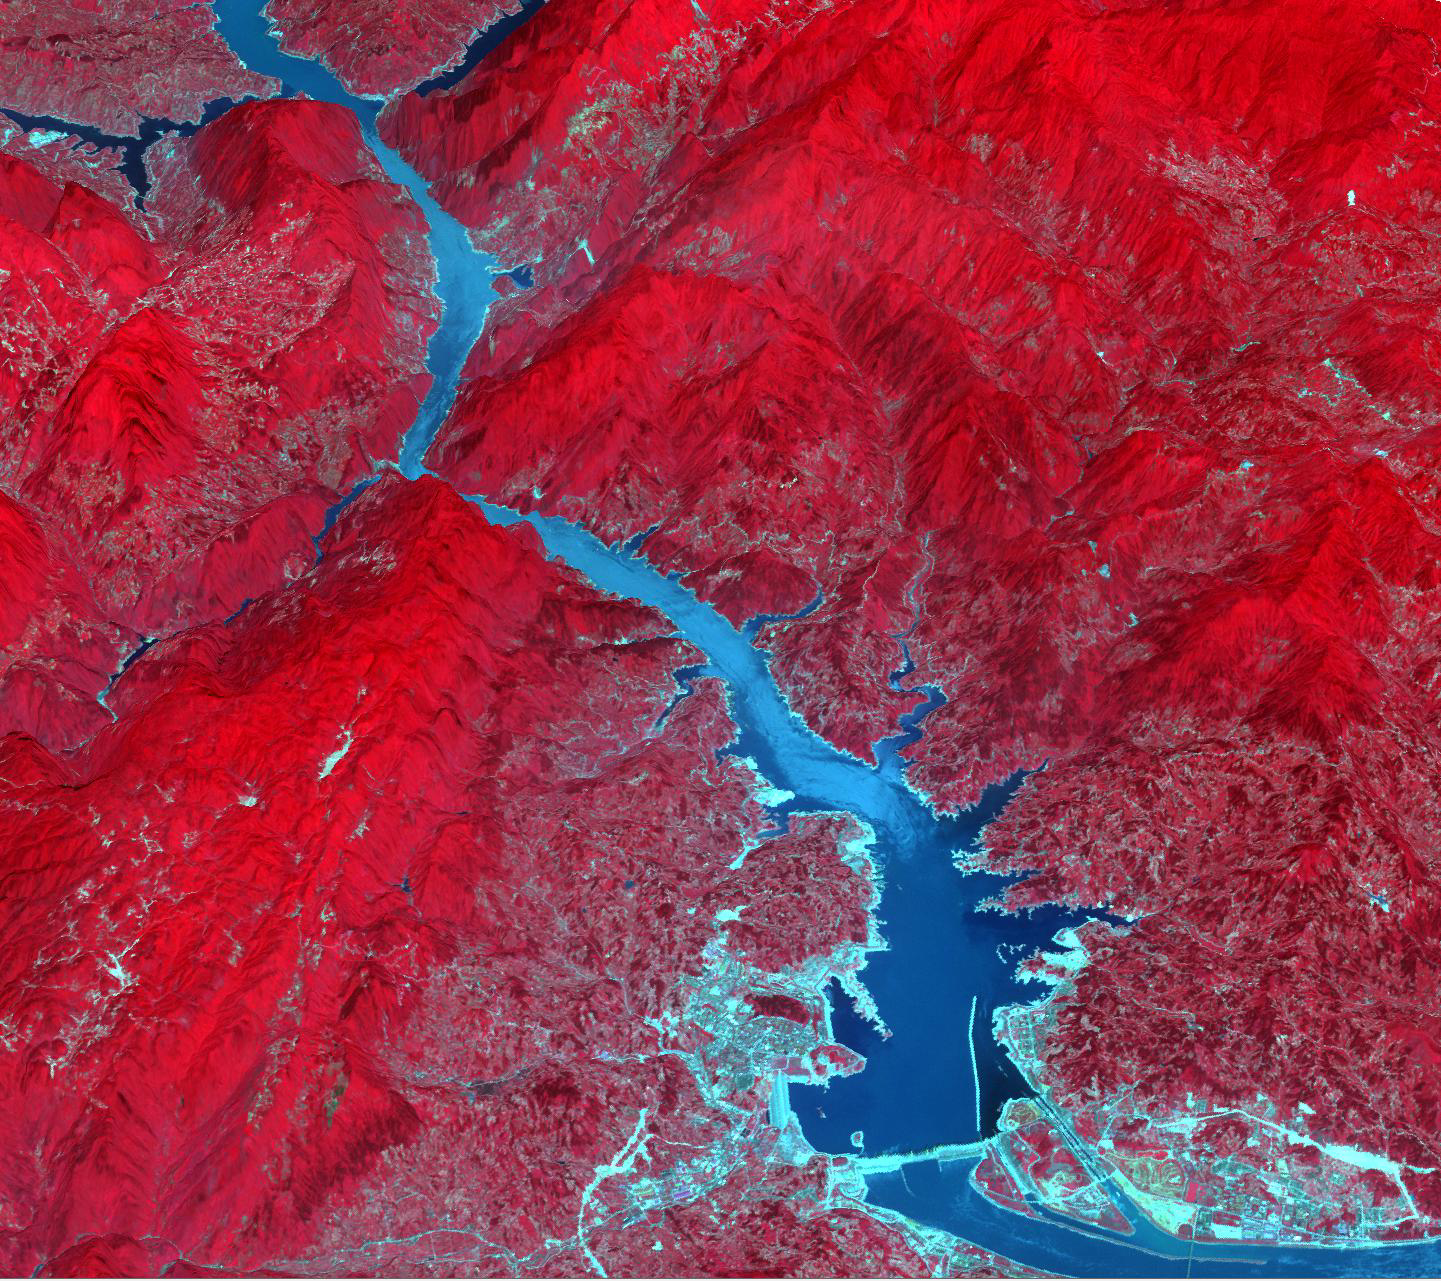

Three Gorges Dam, China

The Three Gorges Dam spans the Yangtze River in east-central China, and is the world’s largest power station in terms of installed capacity, with its vast reservoir stretching for 660 km. Since its completion in 2008, over 1.3 million people were relocated; 13 cities, 140 towns, and 1350 villages were submerged; and the cost of the project exceeded $40 billion. According to the BBC News, landslides and bank collapses upriver from the dam may force authorities to move another 100,000 people. The image was acquired June 24, 2009, and is located at 30.8 degrees north latitude, 111 degrees east longitude.

With its 14 spectral bands from the visible to the thermal infrared wavelength region and its high spatial resolution of 15 to 90 meters (about 50 to 300 feet), ASTER images Earth to map and monitor the changing surface of our planet. ASTER is one of five Earth-observing instruments launched Dec. 18, 1999, on Terra. The instrument was built by Japan’s Ministry of Economy, Trade and Industry. A joint U.S./Japan science team is responsible for validation and calibration of the instrument and data products.

The broad spectral coverage and high spectral resolution of ASTER provides scientists in numerous disciplines with critical information for surface mapping and monitoring of dynamic conditions and temporal change. Example applications are: monitoring glacial advances and retreats; monitoring potentially active volcanoes; identifying crop stress; determining cloud morphology and physical properties; wetlands evaluation; thermal pollution monitoring; coral reef degradation; surface temperature mapping of soils and geology; and measuring surface heat balance.

The U.S. science team is located at NASA’s Jet Propulsion Laboratory, Pasadena, Calif. The Terra mission is part of NASA’s Science Mission Directorate, Washington, D.C.

Credit: NASA/GSFC/METI/ERSDAC/JAROS, and U.S./Japan ASTER Science Team